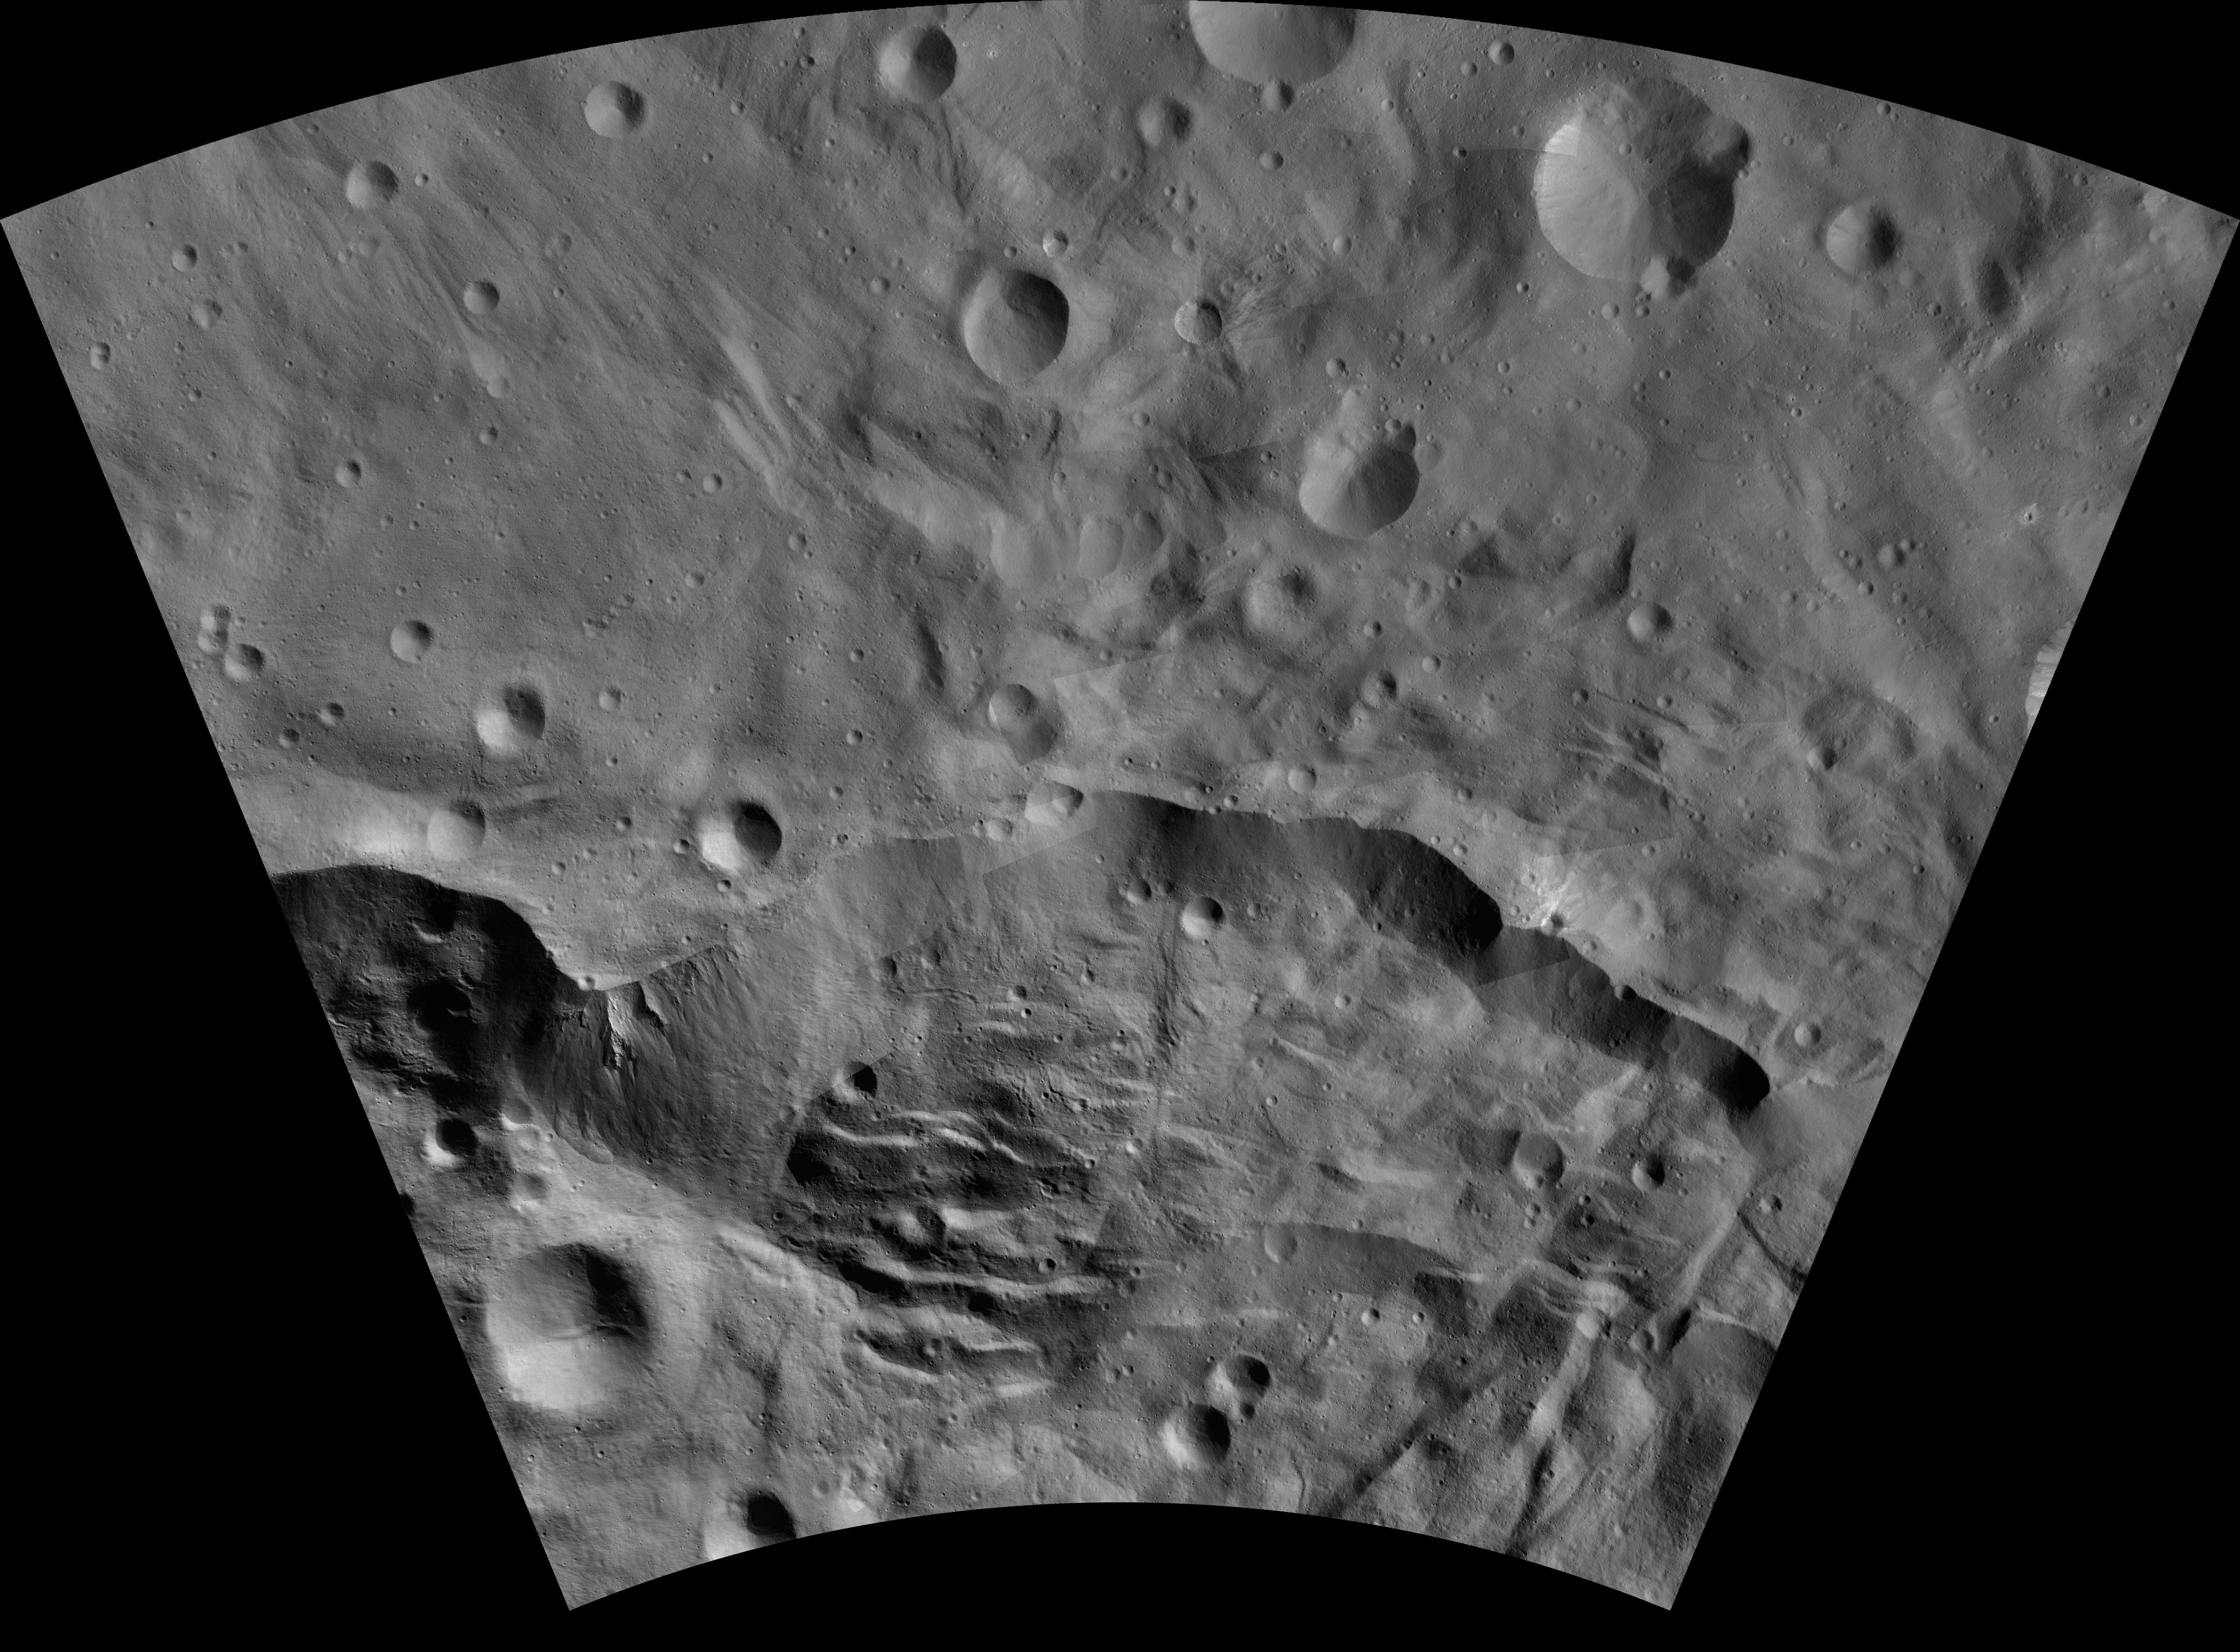

Matronalia AV-L-25

This image from the atlas of the giant asteroid Vesta was created from images taken as NASA’s Dawn mission flew around the object, also known as a protoplanet. The set of maps was created from mosaics of10,000 images from Dawn’s framing camera instrument, taken at a low altitude of about 130 miles (210 kilometers). This map is mostly at a scale about that of regional road touring maps, where every inch of map is equivalent to a little more than 3 miles of asteroid (one centimeter equals 2 kilometers).

The full atlas and full resolution file can be viewed at PIA17480. Also available is the Matronalia.

The Dawn mission to Vesta and Ceres is managed by NASA’s Jet Propulsion Laboratory, a division of the California Institute of Technology in Pasadena, for NASA’s Science Mission Directorate, Washington. The University of California, Los Angeles, is responsible for overall Dawn mission science. The Dawn framing cameras were developed and built under the leadership of the Max Planck Institute for Solar System Research, Katlenburg-Lindau, Germany, with significant contributions by DLR German Aerospace Center, Institute of Planetary Research, Berlin, and in coordination with the Institute of Computer and Communication Network Engineering, Braunschweig. The framing camera project is funded by the Max Planck Society, DLR and NASA.

Credit: NASA/JPL-Caltech/UCLA/MPS/DLR/IDA